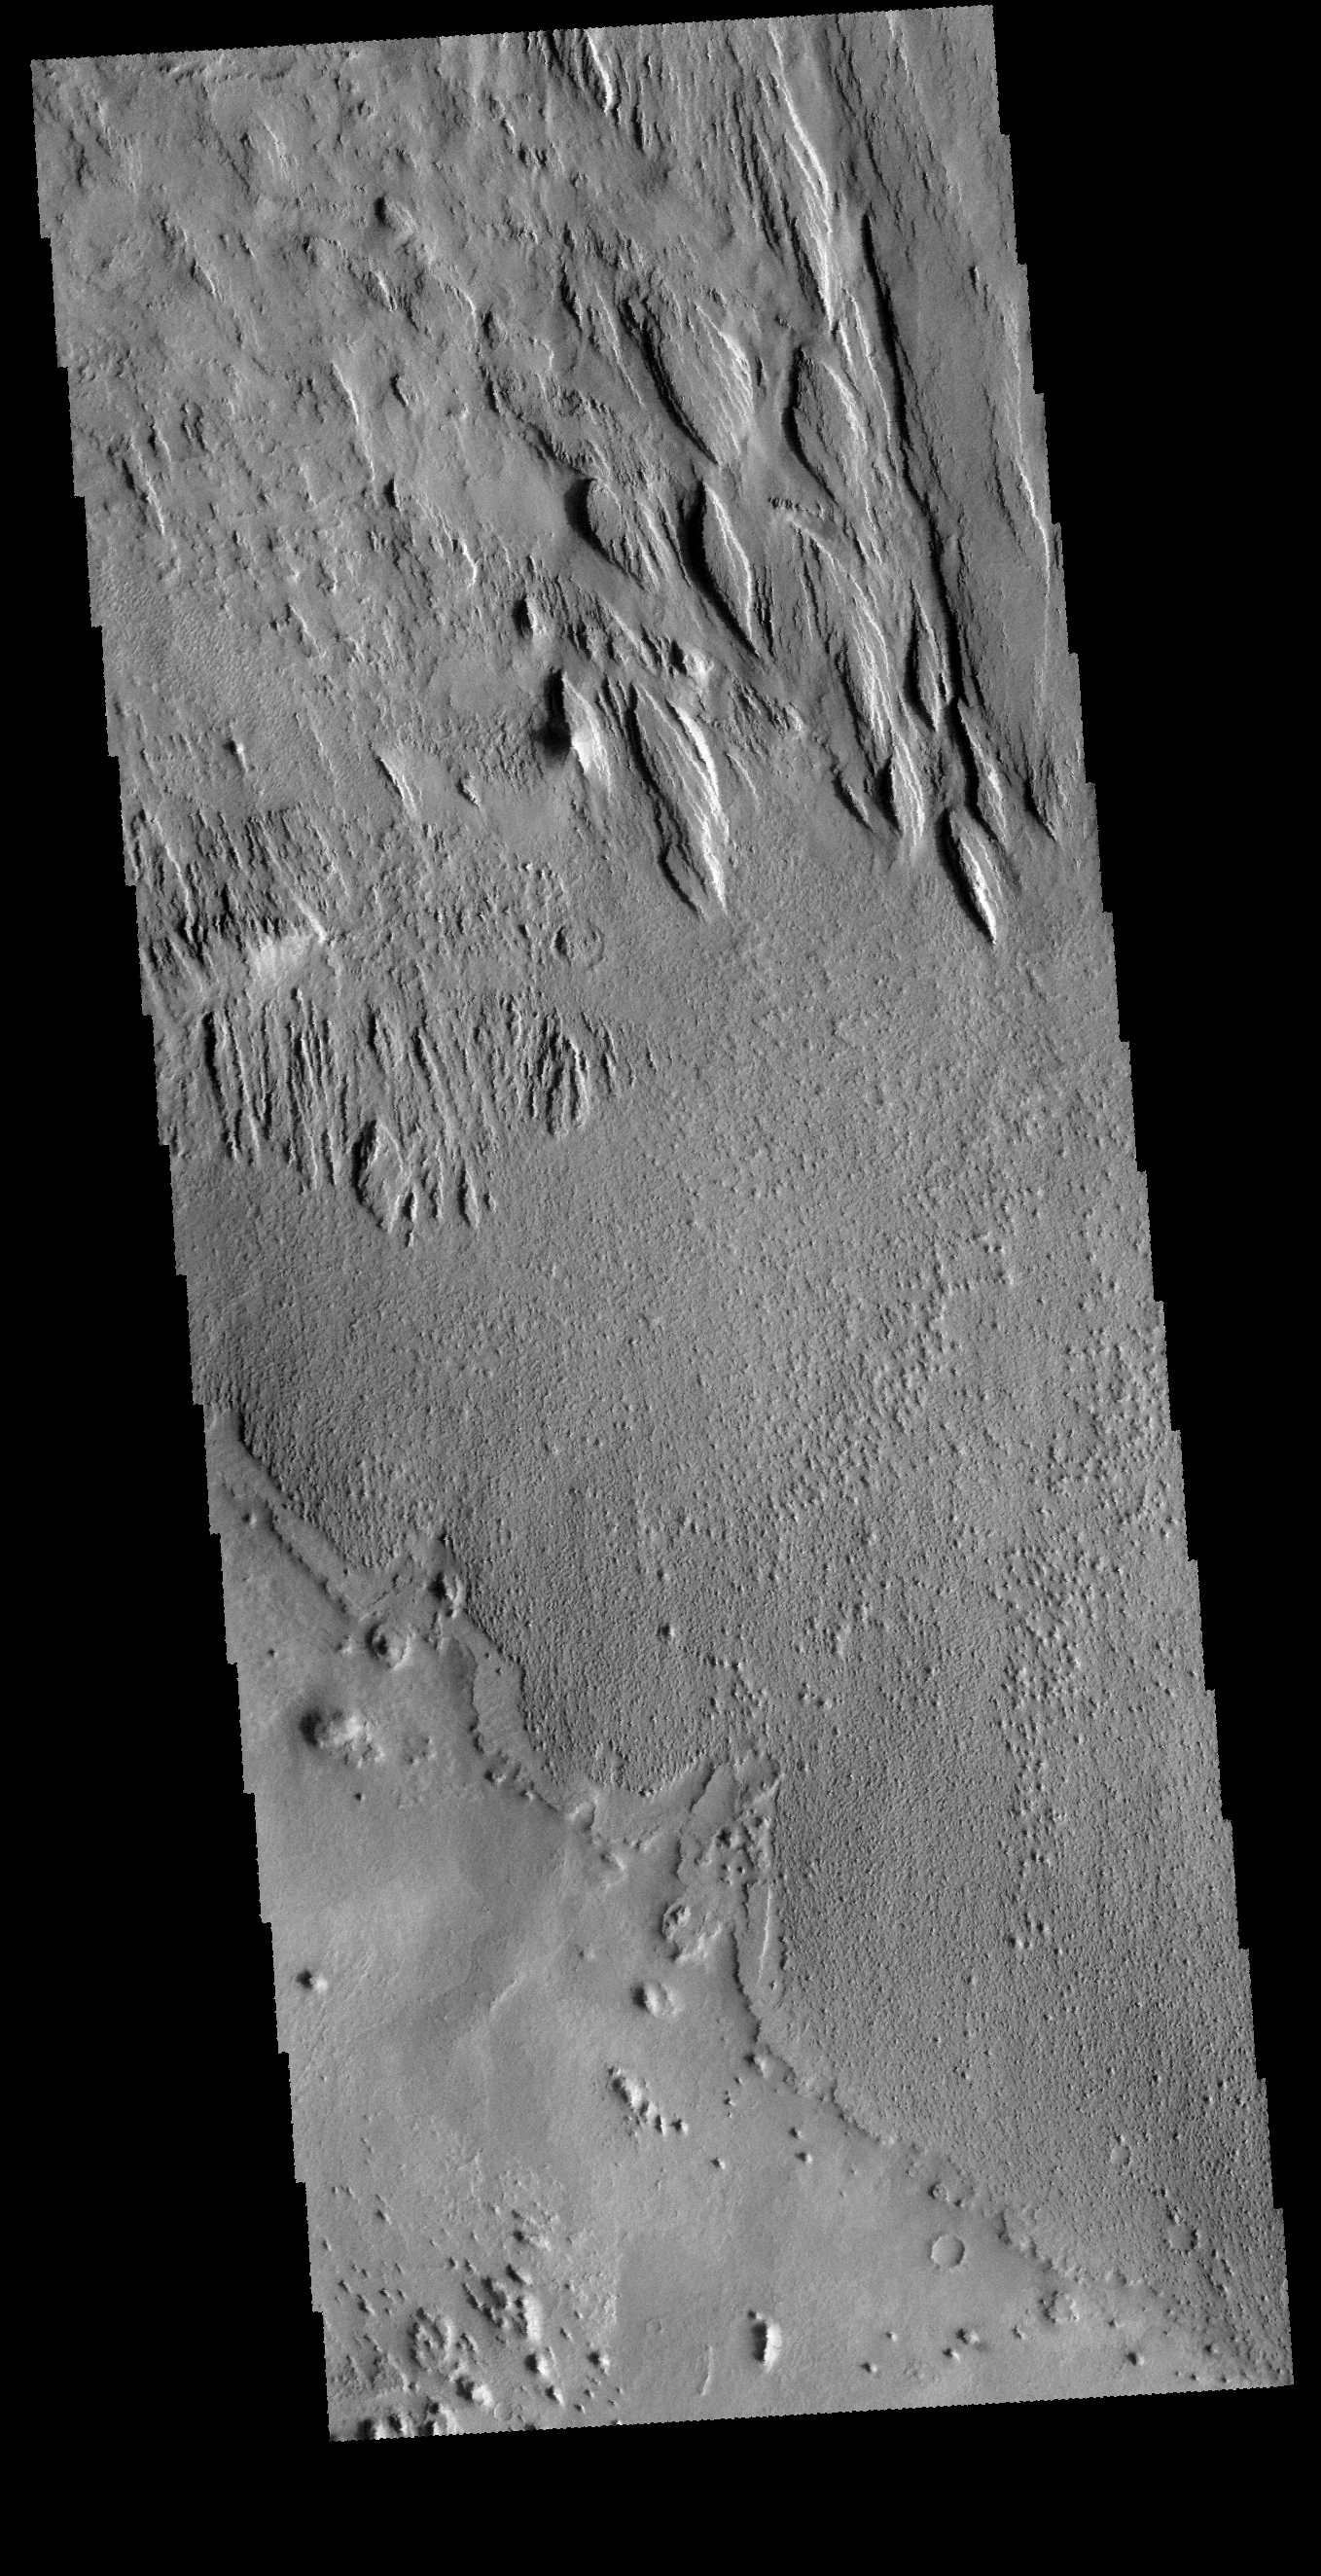

Memnonia Sulci

The elongated hills in this VIS image are a feature termed yardangs. Yardangs are formed by wind activity in regions where the surface material is not well cemented. The elongation indicates the direction of the wind.

Credit: NASA/JPL-Caltech/ASU